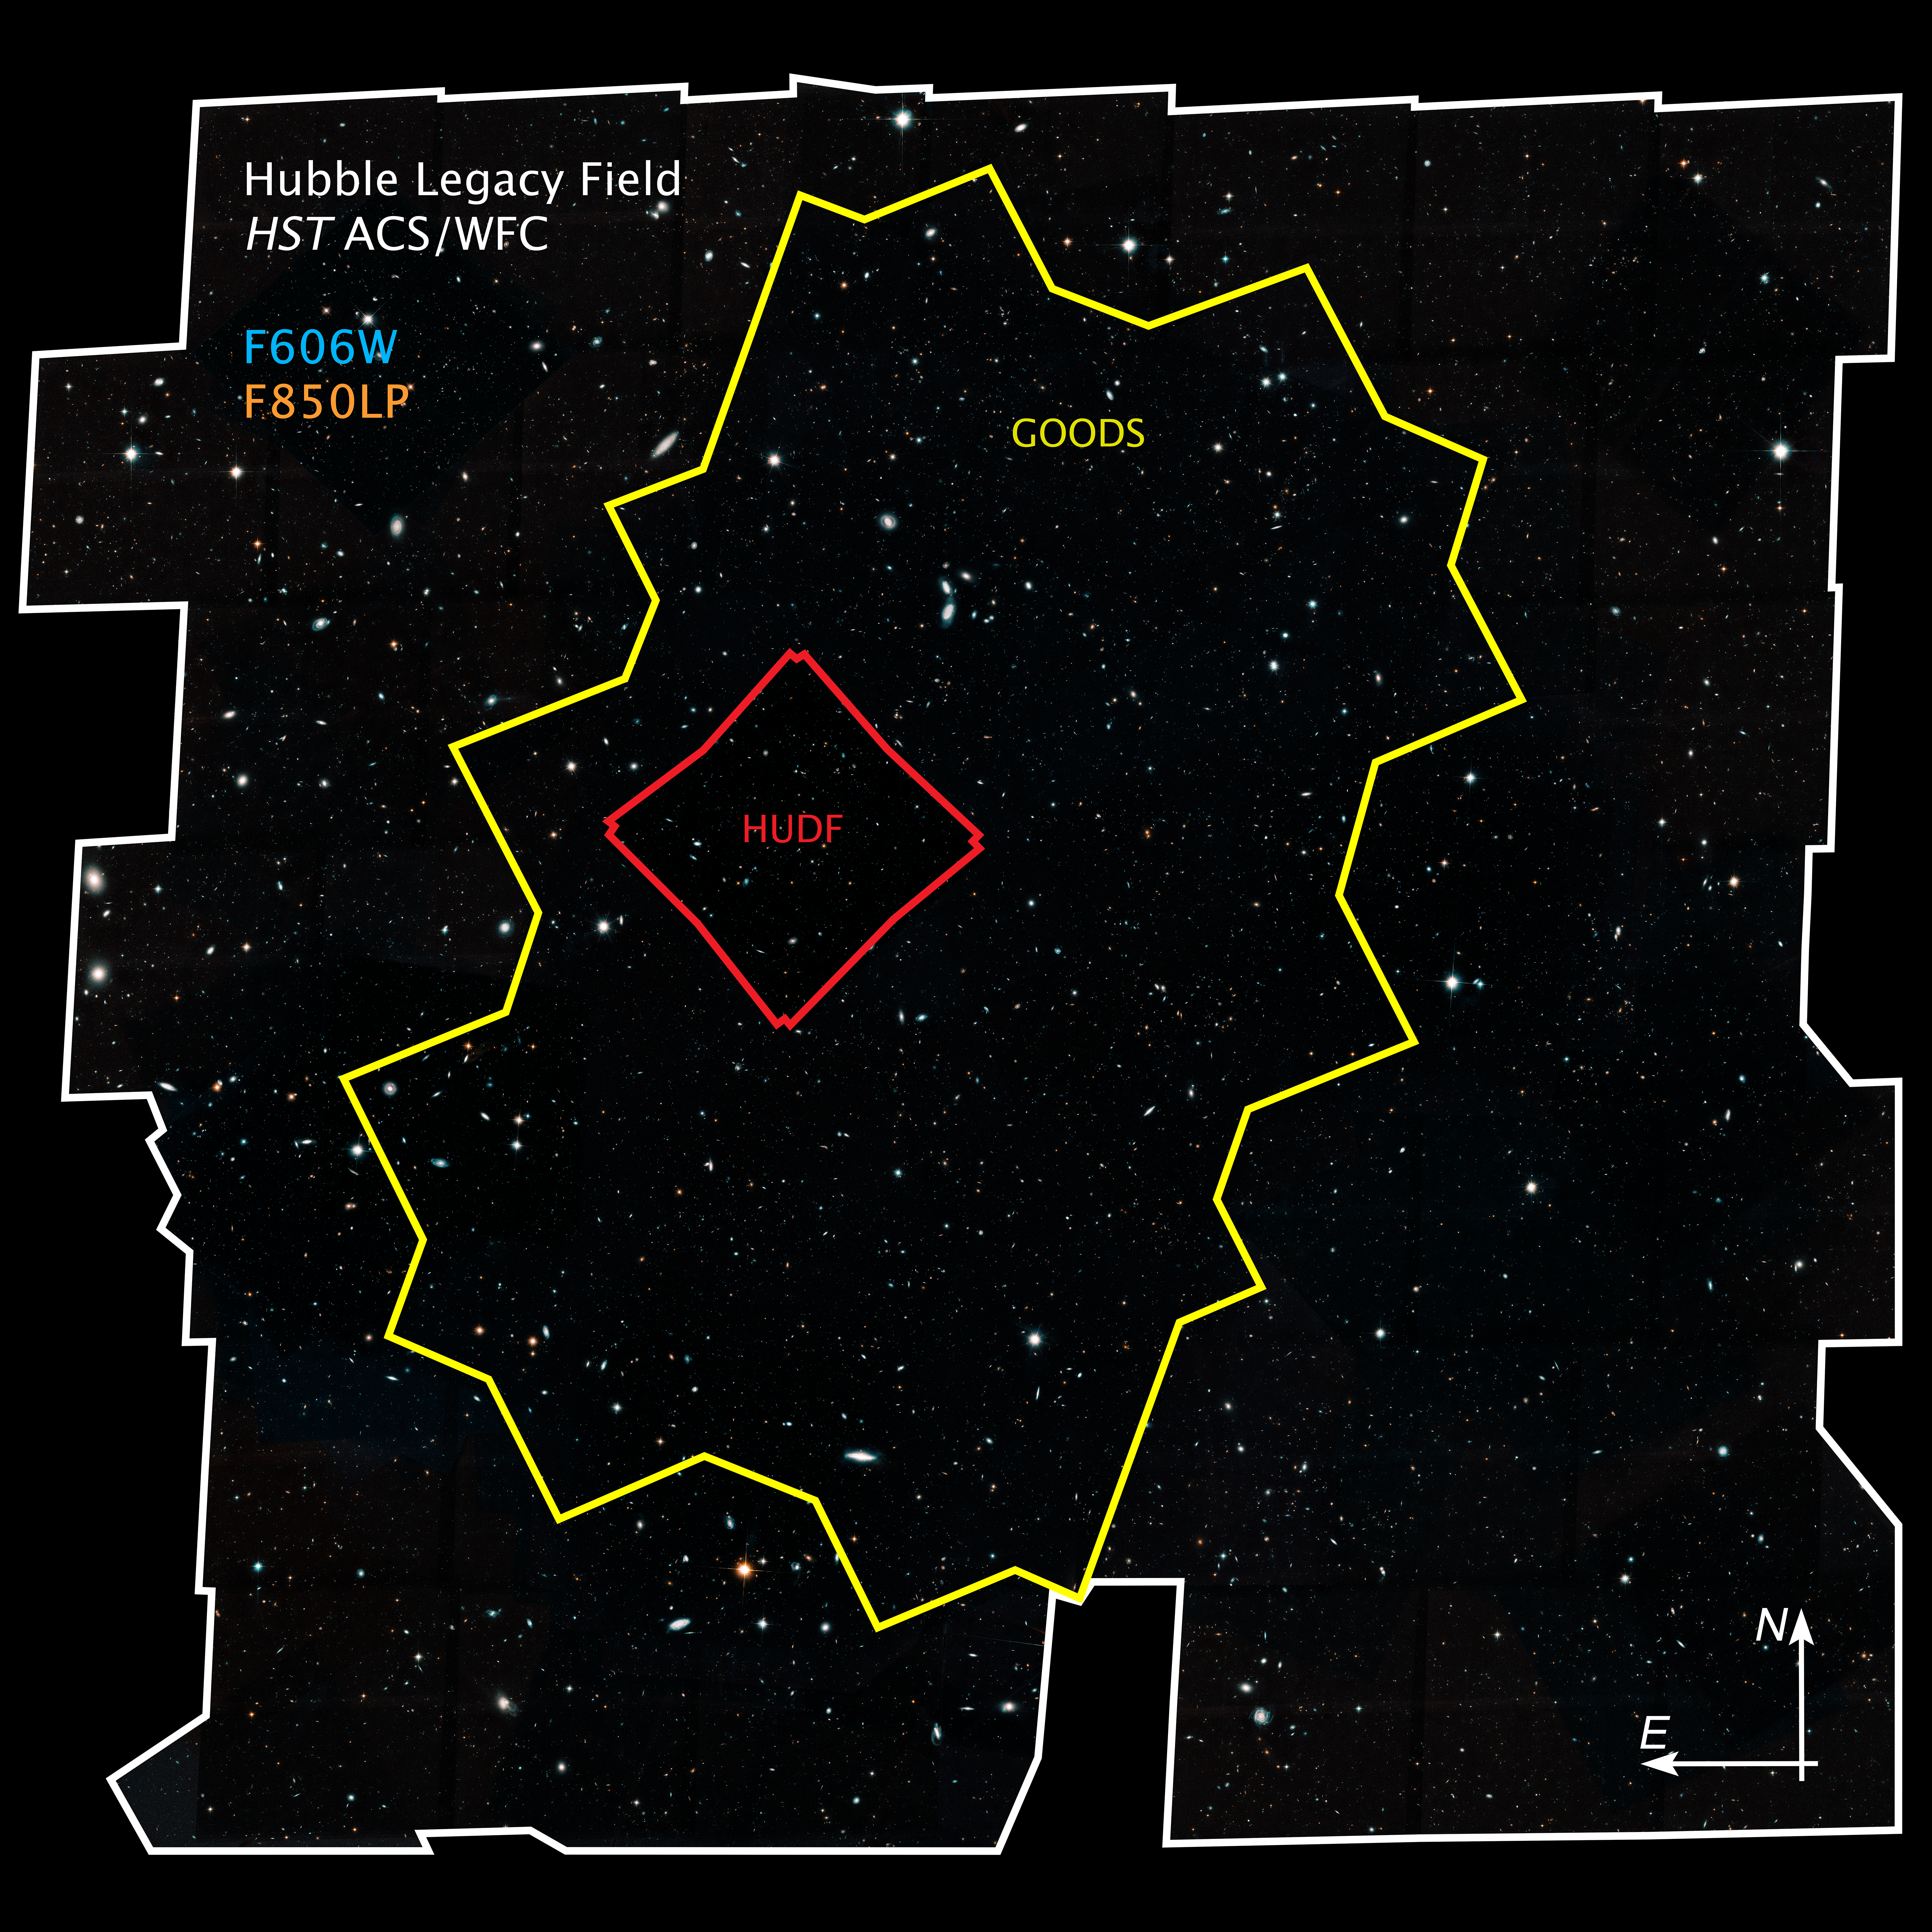

Hubble Legacy Field Compass Image

Deep Fields within the Hubble Legacy Field

This image shows the sizes and locations within the Hubble Legacy Field of the two areas that Hubble first studied in this region, the Great Observatories Origins Deep Survey (GOODS) and the Hubble Ultra Deep Field (HUDF), along with the deepest image ever taken by Hubble, the eXtreme Deep Field (XDF).

The Hubble Legacy Field is one of the widest views ever taken of the universe with Hubble. Astronomers assembled the image from 16 years' worth of Hubble observations. The Hubble Legacy Field image combines many Hubble field surveys, including the iconic original HUDF and the first wide-field GOODS, as well as the XDF.

The image's wavelength range stretches from ultraviolet to near-infrared light, capturing all the features of galaxy assembly over time. The wide view contains about 30 times as many galaxies as in the HUDF. The new portrait, a mosaic of 7,500 exposures, covers almost the width of the full Moon.

Credit: NASA, ESA, G. Illingworth and D. Magee (University of California, Santa Cruz), K. Whitaker (University of Connecticut), R. Bouwens (Leiden University), P. Oesch (University of Geneva), and the Hubble Legacy Field team